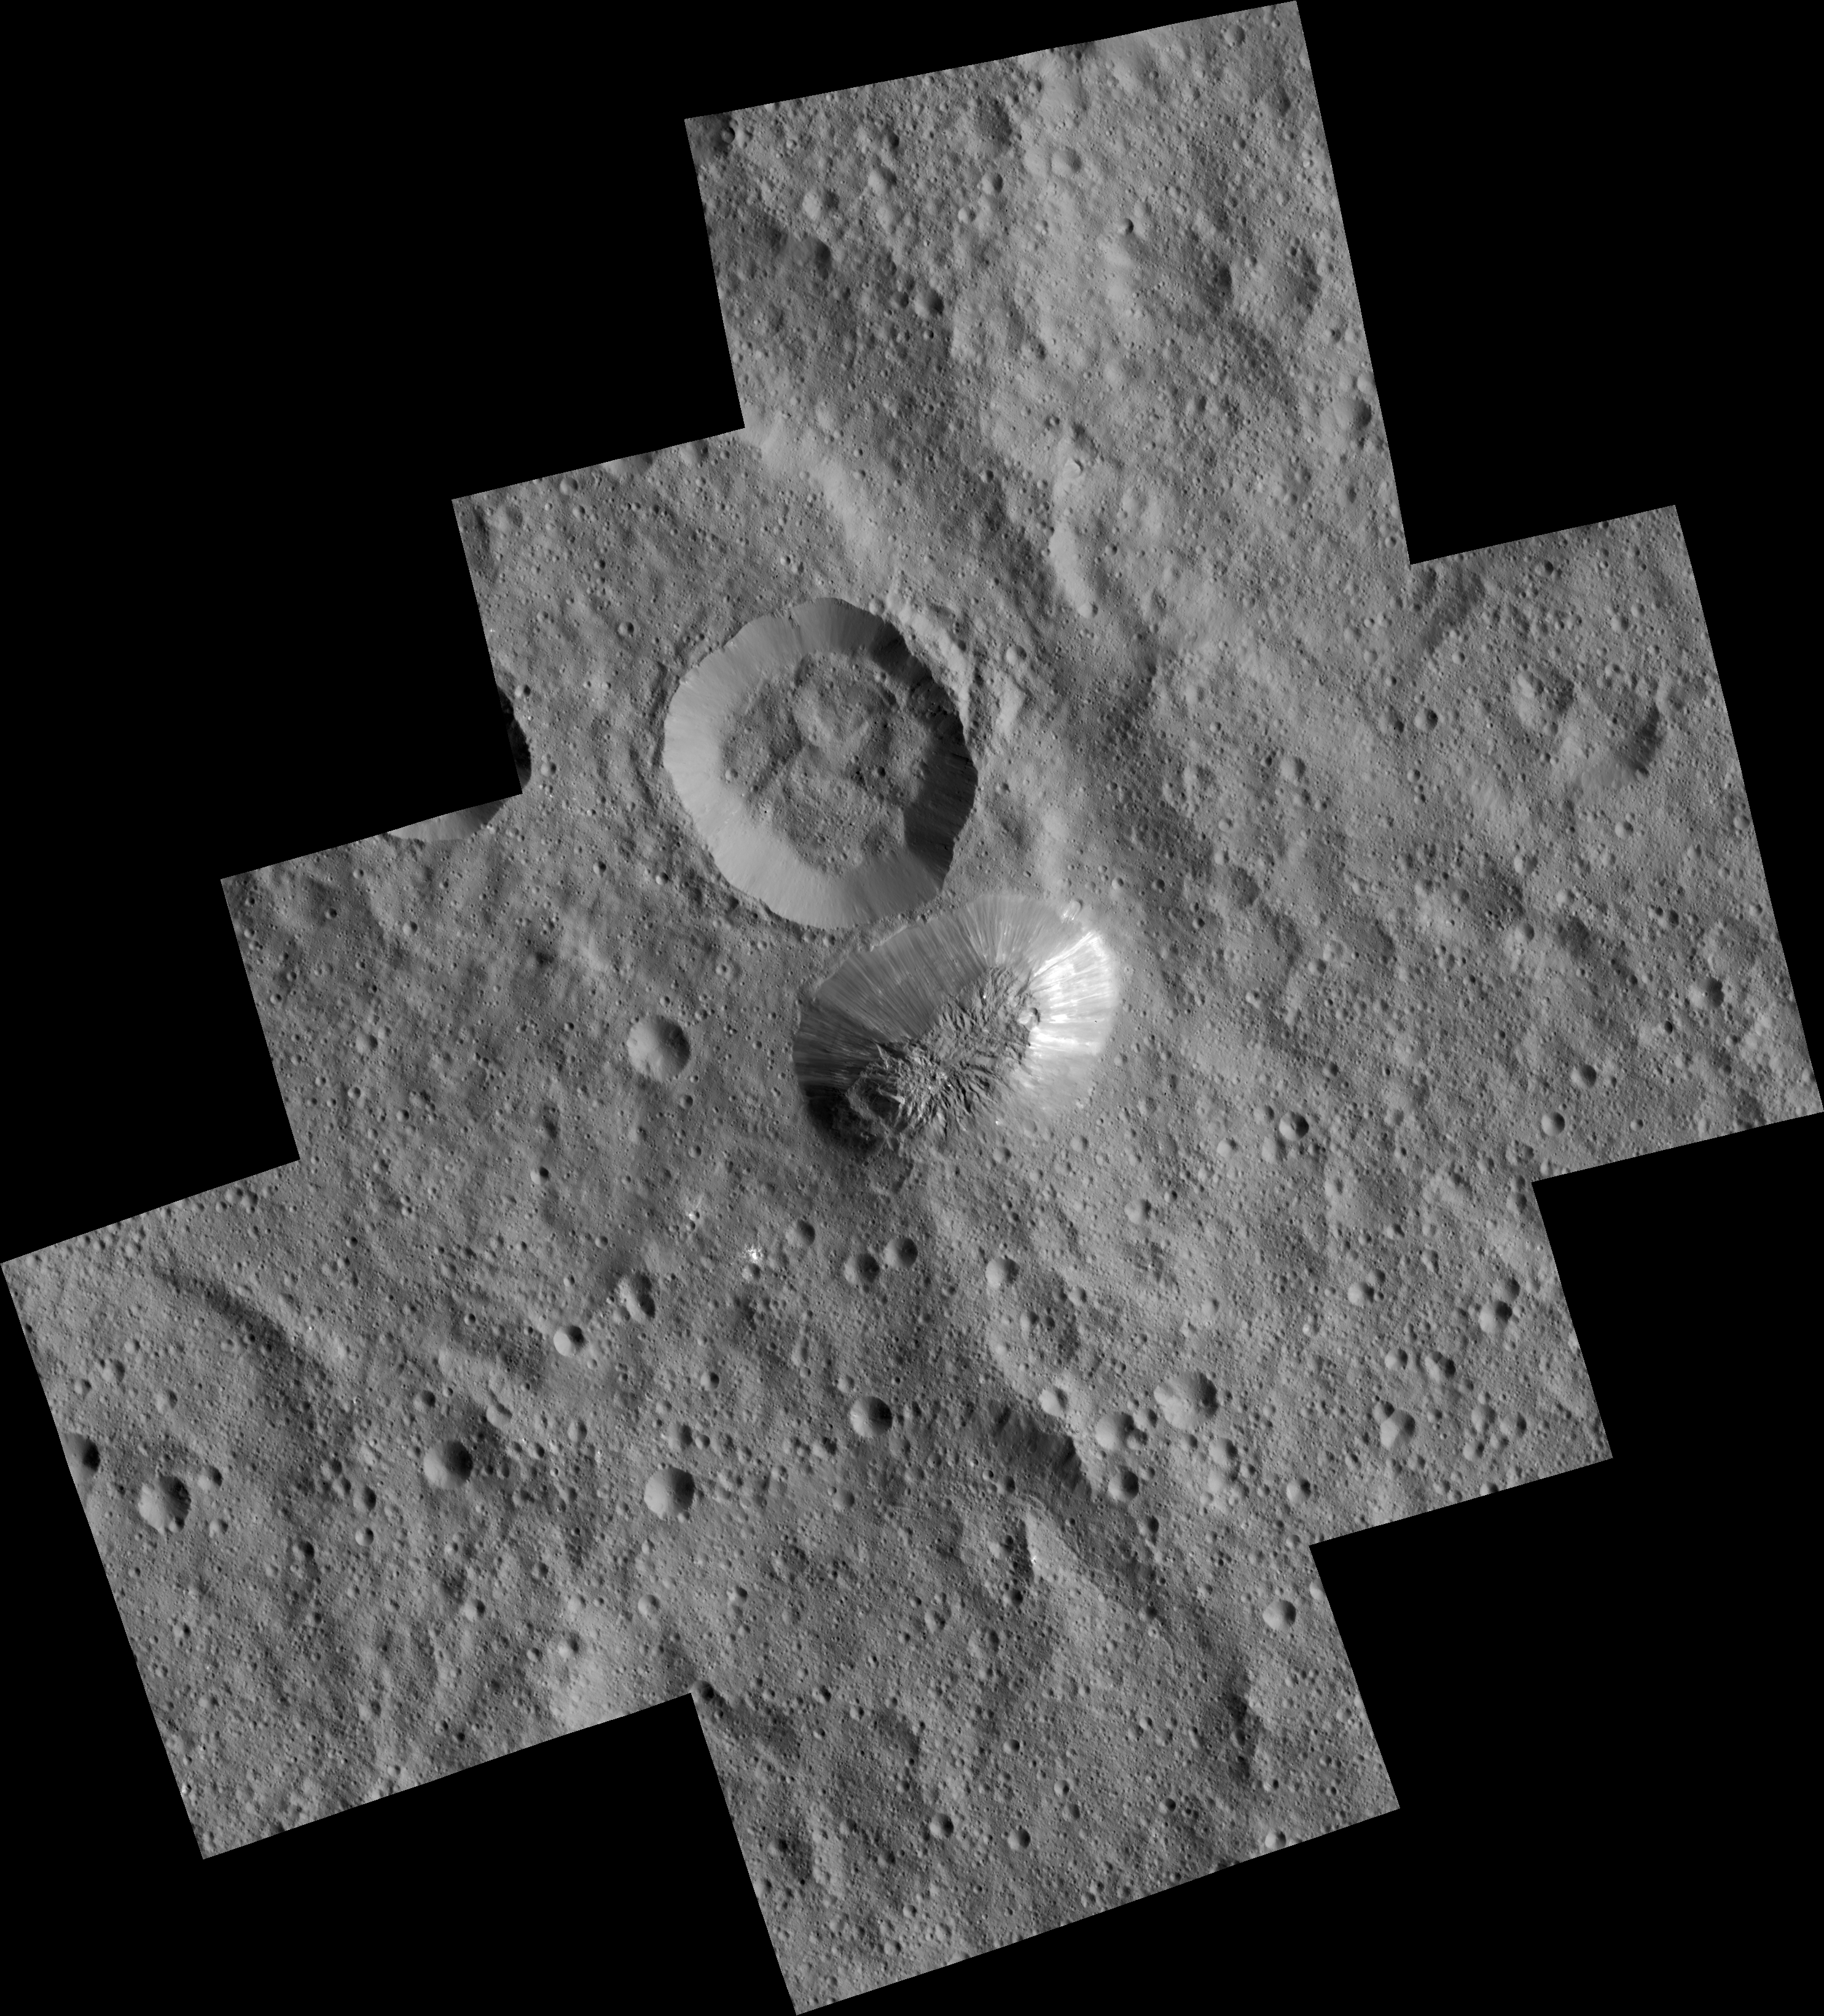

Ahuna Mons Seen from LAMO

Ceres’ mysterious mountain Ahuna Mons is seen in this mosaic of images from NASA’s Dawn spacecraft. Dawn took these images from its low-altitude mapping orbit, 240 miles (385 kilometers) above the surface, in December 2015. The resolution of the component images is 120 feet (35 meters) per pixel.

On its steepest side, this mountain is about 3 miles (5 kilometers) high. Its average overall height is 2.5 miles (4 kilometers). These figures are slightly lower than what scientists estimated from Dawn’s higher orbits because researchers now have a better sense of Ceres’ topography.

The diameter of the mountain is about 12 miles (20 kilometers). Researchers are exploring the processes that could have led to this feature’s formation.

Dawn’s mission is managed by JPL for NASA’s Science Mission Directorate in Washington. Dawn is a project of the directorate’s Discovery Program, managed by NASA’s Marshall Space Flight Center in Huntsville, Alabama. UCLA is responsible for overall Dawn mission science. Orbital ATK, Inc., in Dulles, Virginia, designed and built the spacecraft. The German Aerospace Center, the Max Planck Institute for Solar System Research, the Italian Space Agency and the Italian National Astrophysical Institute are international partners on the mission team.

Credit: NASA/JPL-Caltech/UCLA/MPS/DLR/IDA/PSI